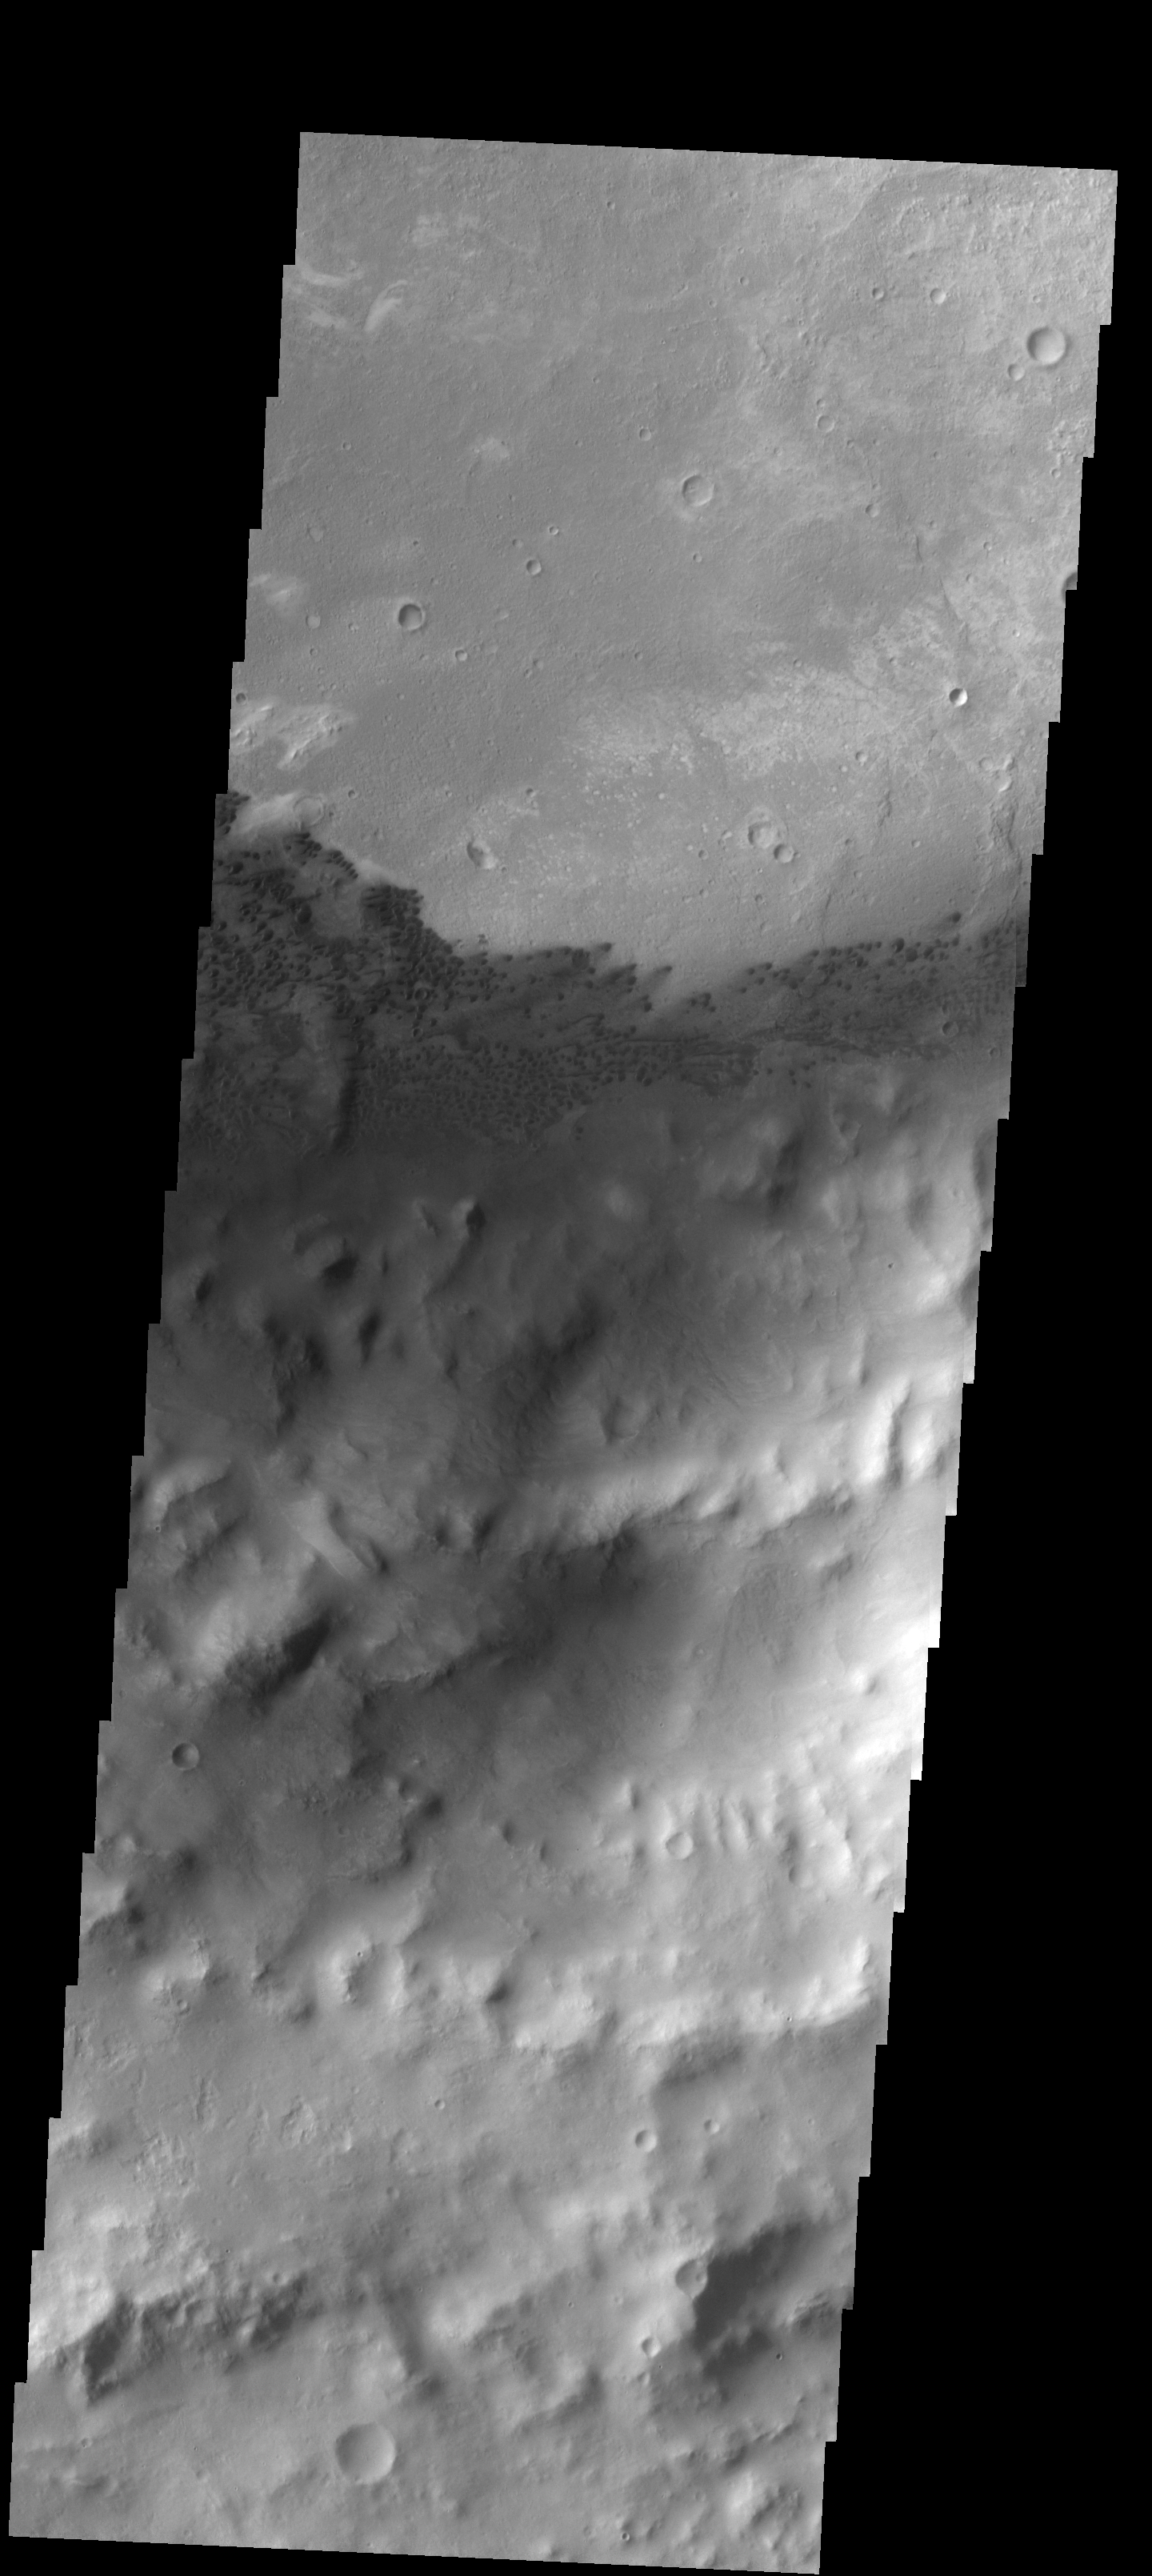

Sand Dunes

An extensive field of small, dark dunes in located on the floor of the unnamed crater in Arabia Terra.

Image information: VIS instrument. Latitude 12.5N, Longitude 353.0E. 18 meter/pixel resolution.

Please see the THEMIS Data Citation Note for details on crediting THEMIS images.

Note: this THEMIS visual image has not been radiometrically nor geometrically calibrated for this preliminary release. An empirical correction has been performed to remove instrumental effects. A linear shift has been applied in the cross-track and down-track direction to approximate spacecraft and planetary motion. Fully calibrated and geometrically projected images will be released through the Planetary Data System in accordance with Project policies at a later time.

NASA’s Jet Propulsion Laboratory manages the 2001 Mars Odyssey mission for NASA’s Office of Space Science, Washington, D.C. The Thermal Emission Imaging System (THEMIS) was developed by Arizona State University, Tempe, in collaboration with Raytheon Santa Barbara Remote Sensing. The THEMIS investigation is led by Dr. Philip Christensen at Arizona State University. Lockheed Martin Astronautics, Denver, is the prime contractor for the Odyssey project, and developed and built the orbiter. Mission operations are conducted jointly from Lockheed Martin and from JPL, a division of the California Institute of Technology in Pasadena.

Credit: NASA/JPL/ASU